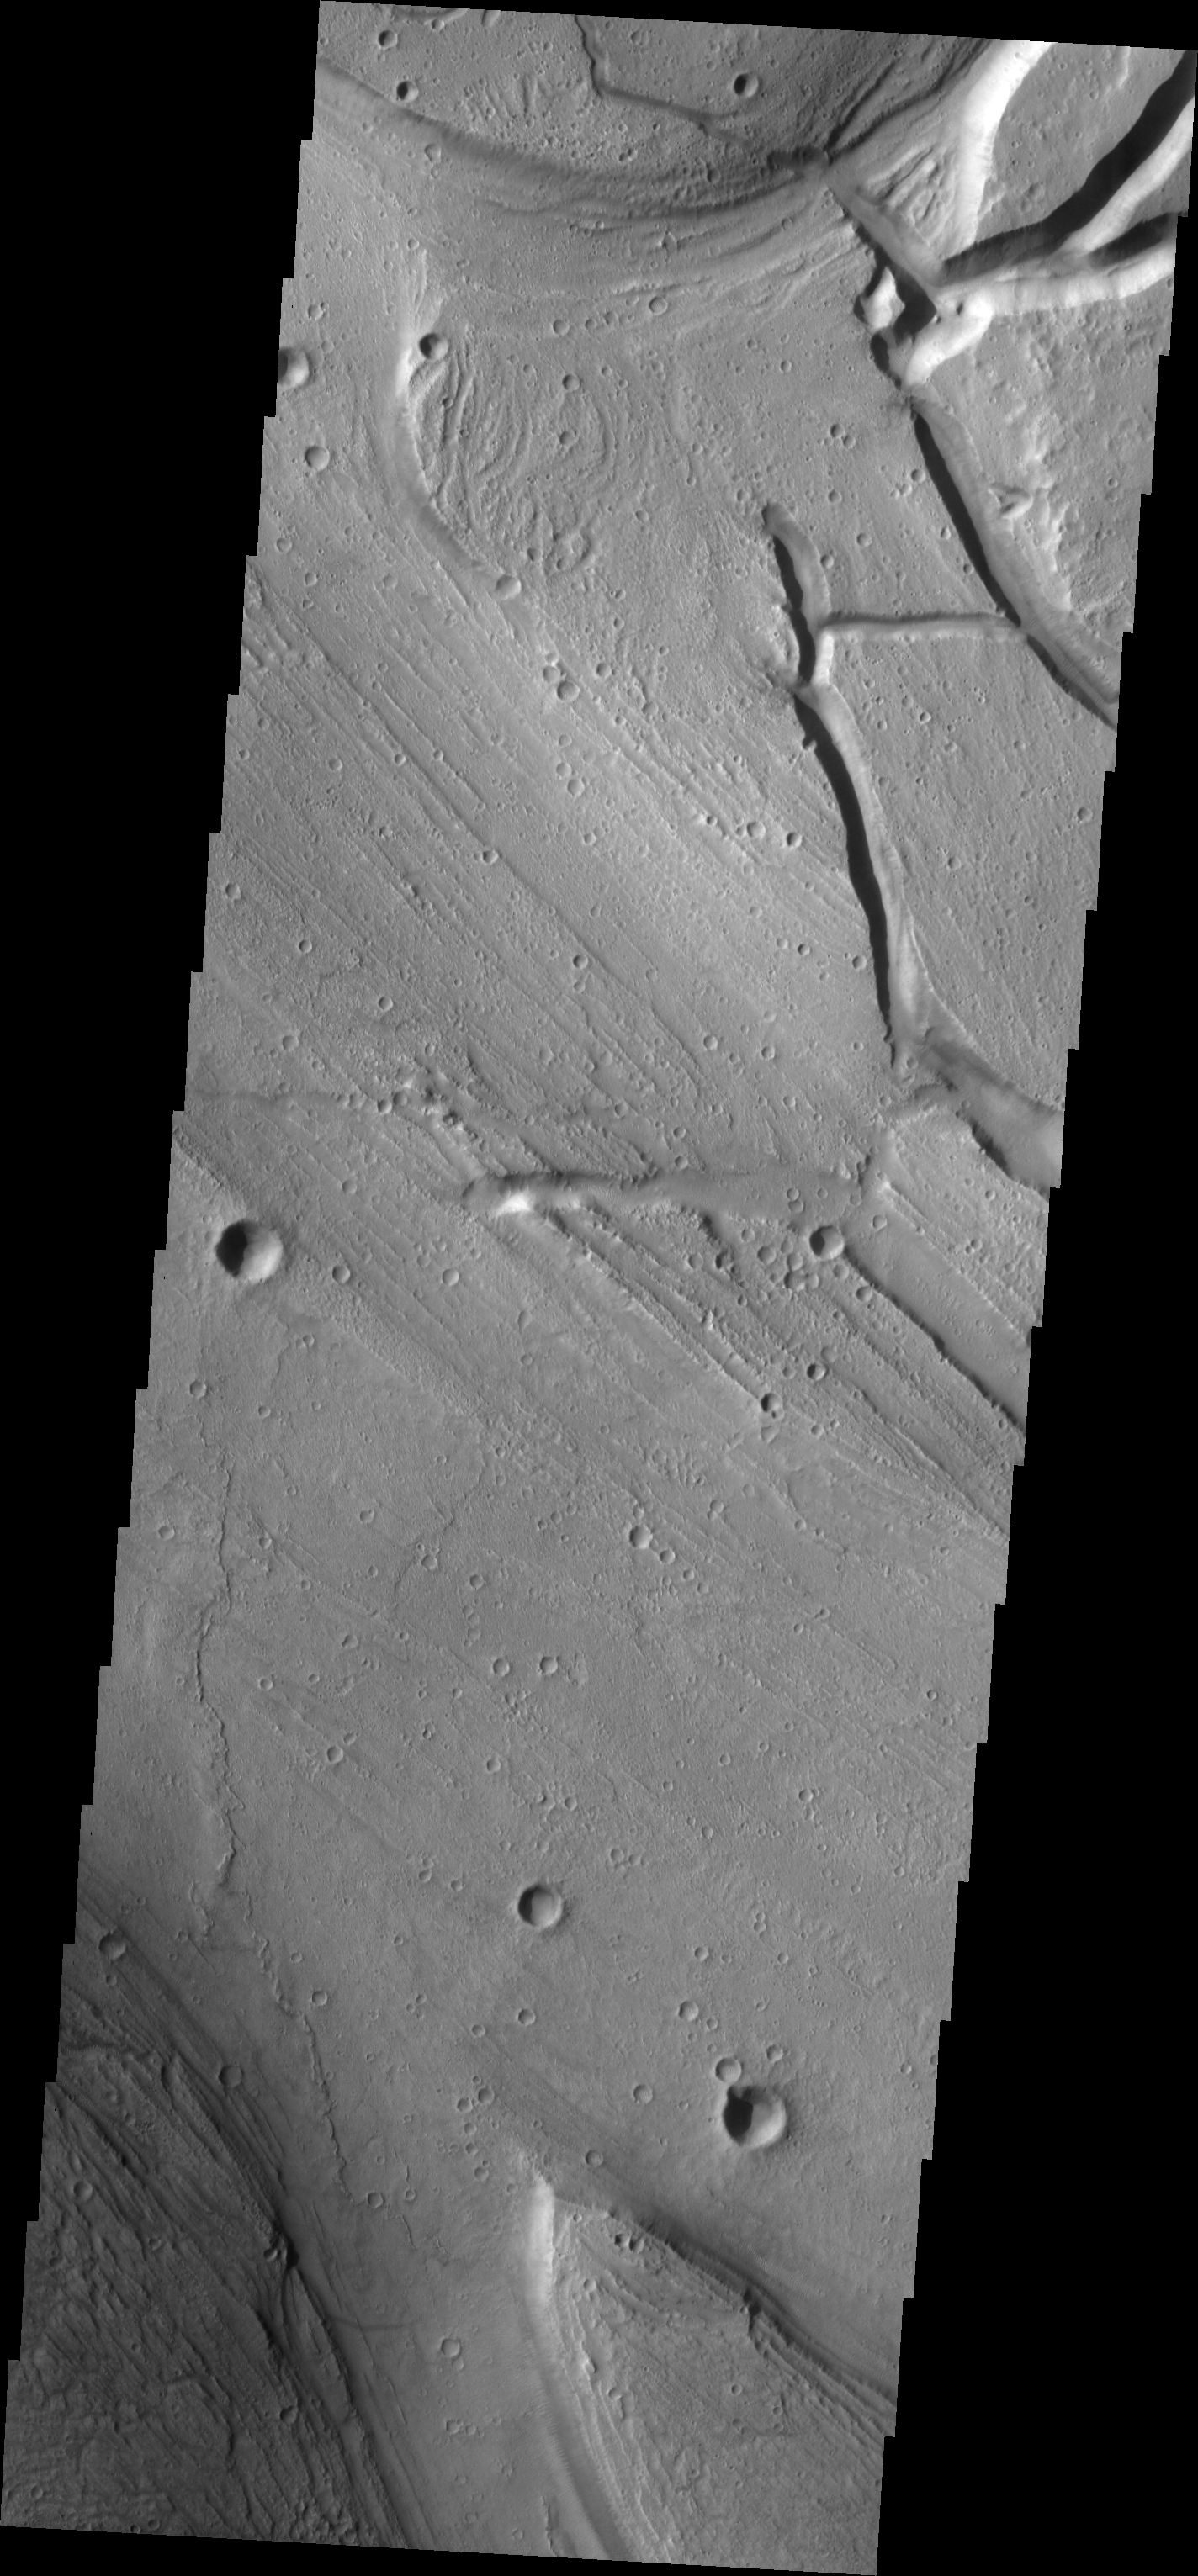

Kasei Vallis Channel Splitting

Kasei Vallis is our topic for the weeks of April 18 and 25. Originating on the margin of Lunae Planum, the Kasei Vallis complex contains two main channels that run east-west across Tempe Terra and empty into Chryse Planitia. During the week of April 18th we will concentrate on the northern branch of Kasei Vallis. The week of April 25 will be devoted to the southern branch.

The formation of Kasei Vallis is still being studied and several theories exist. It is thought that volcanic subsurfaceing heating in the Tharsis/Lunae Planum region resulted in a release of water, which carved the channels and produced the landforms seen within the channels. One theory is that this was a one-time catastropic event, another theory speculates that several flooding events occurred over a long time period. Others have proposed that some of the landforms (especially scour marks and teardropshaped “islands”) are the result of glacial flow rather than liquid flow. Teardrop shaped islands are common in terrestrial rivers, where the water is eroding material in the channel. A glacial feature called a drumlin has the exact sameshape, but is formed by deposition beneath continental glaciers.

This VIS image illustrates the complexity of the main channel. At the top of the image the channel splits with a narrow side channel heading north. At the bottom of the image, the channel splits again.

Image information: VIS instrument. Latitude 29, Longitude 305.2 East (54.8 West). 19 meter/pixel resolution.

Note: this THEMIS visual image has not been radiometrically nor geometrically calibrated for this preliminary release. An empirical correction has been performed to remove instrumental effects. A linear shift has been applied in the cross-track and down-track direction to approximate spacecraft and planetary motion. Fully calibrated and geometrically projected images will be released through the Planetary Data System in accordance with Project policies at a later time.

NASA’s Jet Propulsion Laboratory manages the 2001 Mars Odyssey mission for NASA’s Office of Space Science, Washington, D.C. The Thermal Emission Imaging System (THEMIS) was developed by Arizona State University, Tempe, in collaboration with Raytheon Santa Barbara Remote Sensing. The THEMIS investigation is led by Dr. Philip Christensen at Arizona State University. Lockheed Martin Astronautics, Denver, is the prime contractor for the Odyssey project, and developed and built the orbiter. Mission operations are conducted jointly from Lockheed Martin and from JPL, a division of the California Institute of Technology in Pasadena.

Credit: NASA/JPL/Arizona State University